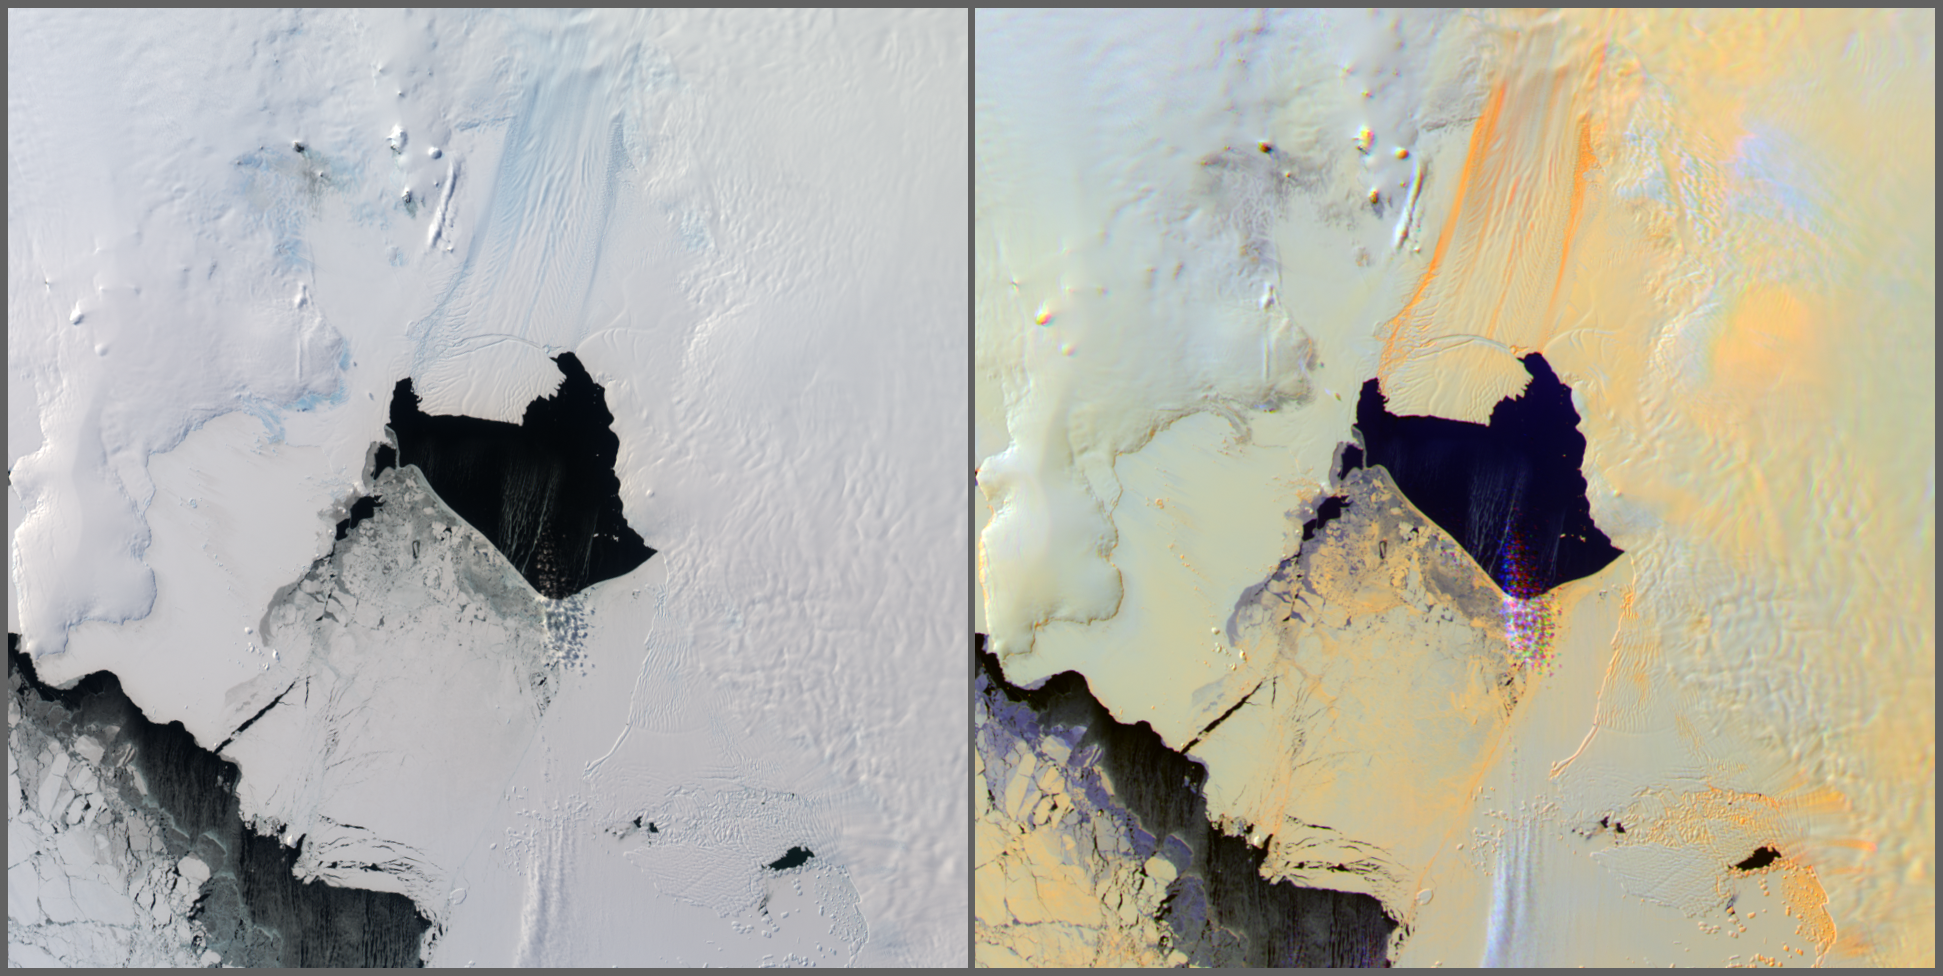

Pine Island Glacier, Antarctica, MISR Multi-angle Composite

A large iceberg has finally separated from the calving front of Antarctica’s Pine Island Glacier. Scientists first detected a rift in the glacier in October 2011 during flights for NASA’s Operation IceBridge. By July 2013, infrared and radar images indicated that the crack had cut completely across the ice shelf to the southwestern edge. Iceberg B-31 is finally moving away from the coast, with open water between the iceberg and the edge of Pine Island Glacier. It is believed the physical separation took place on or about July 10, 2013, however the iceberg persisted in the region, adjacent to the front of the glacier.

The iceberg is estimated to be 21-by-12 miles (35-by-20 kilometers) in size, roughly the size of Singapore.

The Multi-angle Imaging SpectroRadiometer (MISR) instrument on NASA’s Terra spacecraft passed over the Pine Island Glacier in Antarctica around 15:15 UTC on Oct. 27, 2013, just days before B-31 broke completely free. The left-hand image in this pair shows a true-color view of the glacier from MISR’s nadir (0 degree) camera. The image is oriented so that north is to the left and east is toward the top. A large crack is visible in the ice near the center of the image, which is where the iceberg eventually detached. The image on the right is a multi-angle composite made up of red-band images from the 60-degree forward, nadir and 60-degree aftward-looking cameras in the red, green and blue channels, respectively. When visualized in this manner, surfaces that generally scatter light in the backward direction, which tend to be rough surfaces, appear orange, while smooth surfaces, which tend to scatter light in the forward direction, appear blue. A few clouds in the scene, just over the open water below the glacier, appear purple as their location is shifted slightly from one view to the next due to stereo parallax. This parallax is used in MISR processing to retrieve cloud heights over snow and ice. Additionally, a plume of blowing snow can be seen as slightly bluish in the bottom center of the image.

The multi-angle composite shows quite clearly the location of the glacier itself with bright orange bands delineating the extent of the moving ice. The large crack appears in a different color due to the shadowing from the sun, which was shining from the upper left corner of the image. Some snow dunes, or sastrugi, can also be seen in the right center of the image, to the left of the clouds. Again, their orange color is a consequence of the orientation of the sun and the direction of preferential scattering.

The image extends from about 73.57 degrees south to 75.75 degrees south and 97.0 degrees west to 106 degrees west, covering about 224 miles (360 kilometers) in the north-south direction and 140 miles (226 kilometers) in the east-west direction. The images are a portion of the data acquired during Terra orbit 73719 from blocks 151 to 152 within World Reference System-2 path 002.

Iceberg calving events like this one happen about every five to six years at Pine Island Glacier. The last major iceberg broke off there in 2007. This new iceberg is approximately 50 percent larger than previous observed ones. Scientists study this area intensely because it’s considered the biggest threat for rapid sea level rise, since the ice sheet is grounded below sea level in West Antarctica.

MISR was built and is managed by NASA’s Jet Propulsion Laboratory, Pasadena, Calif., for NASA’s Science Mission Directorate, Washington, D.C. The Terra spacecraft is managed by NASA’s Goddard Space Flight Center, Greenbelt, Md. The MISR data were obtained from the NASA Langley Research Center Atmospheric Science Data Center, Hampton, Va. JPL is a division of the California Institute of Technology in Pasadena.

Credit: NASA/GSFC/LaRC/JPL, MISR Team